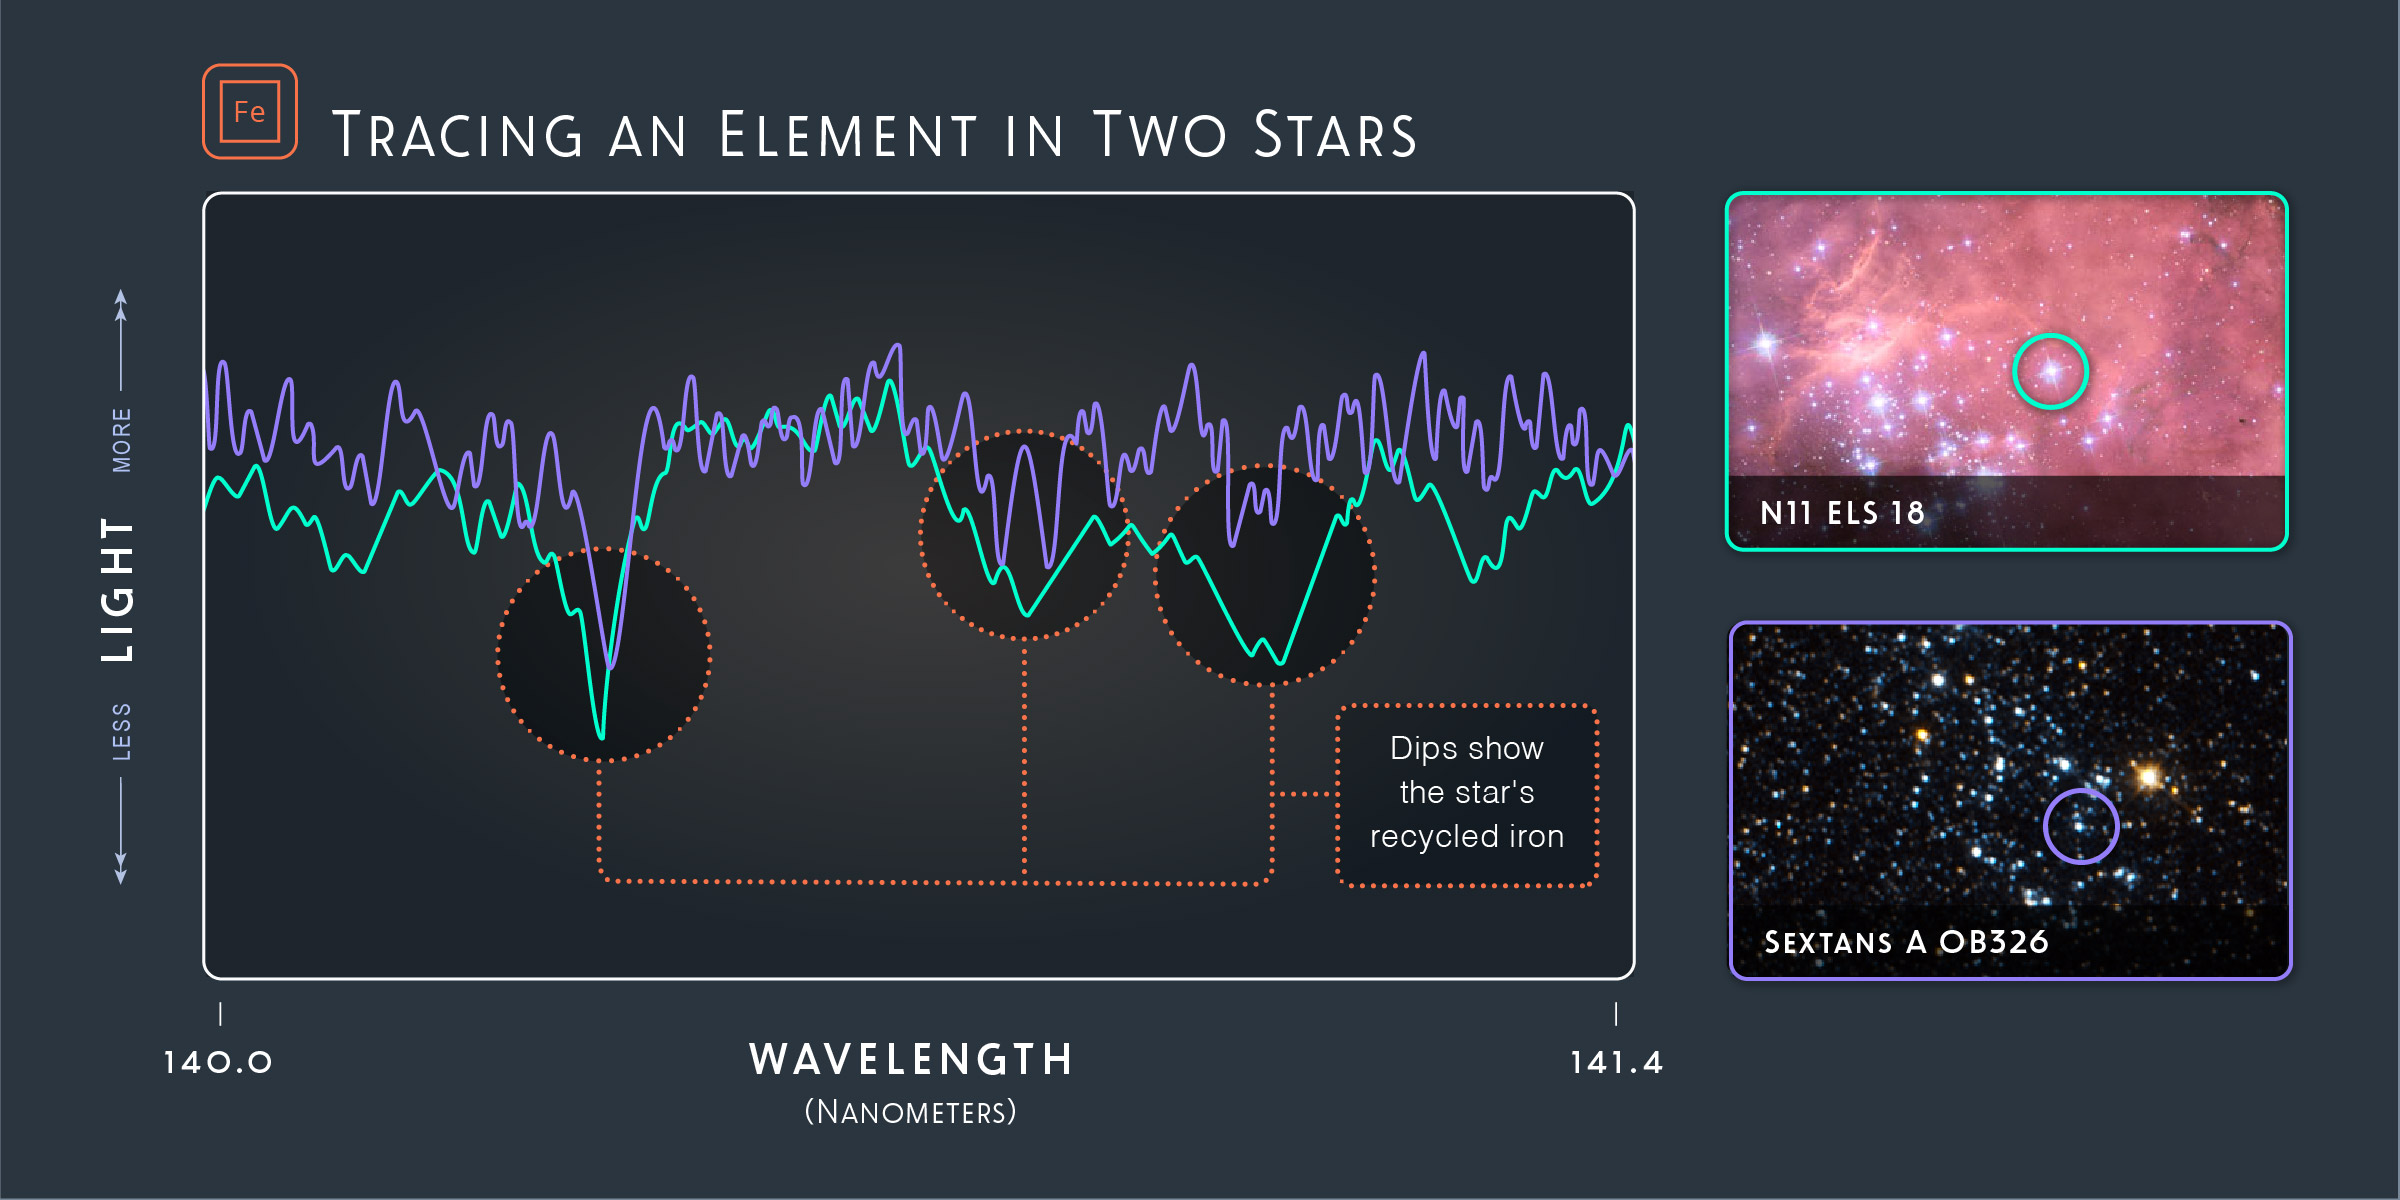

Tracing an Element in Two Stars

Hubble’s ULLYSES program observed the ultraviolet light stars emit — and spread that light into its component wavelengths, which are known as spectra. These spectra show the presence of iron in two stars. The star in Sextans A, represented in purple, doesn’t contain much iron, which implies that it may have formed from elements that made up the early universe, which contained a higher percentage of hydrogen and helium. The star in the Large Magellanic Cloud, represented in teal, has dips that reflect the presence of iron. This star is made from the elements expelled into its environment from previous generations of stars. The amounts of heavier elements, such as iron, can affect the life of the star and the strength of its winds.

Credit: NASA, ESA, and Z. Levy (STScI)